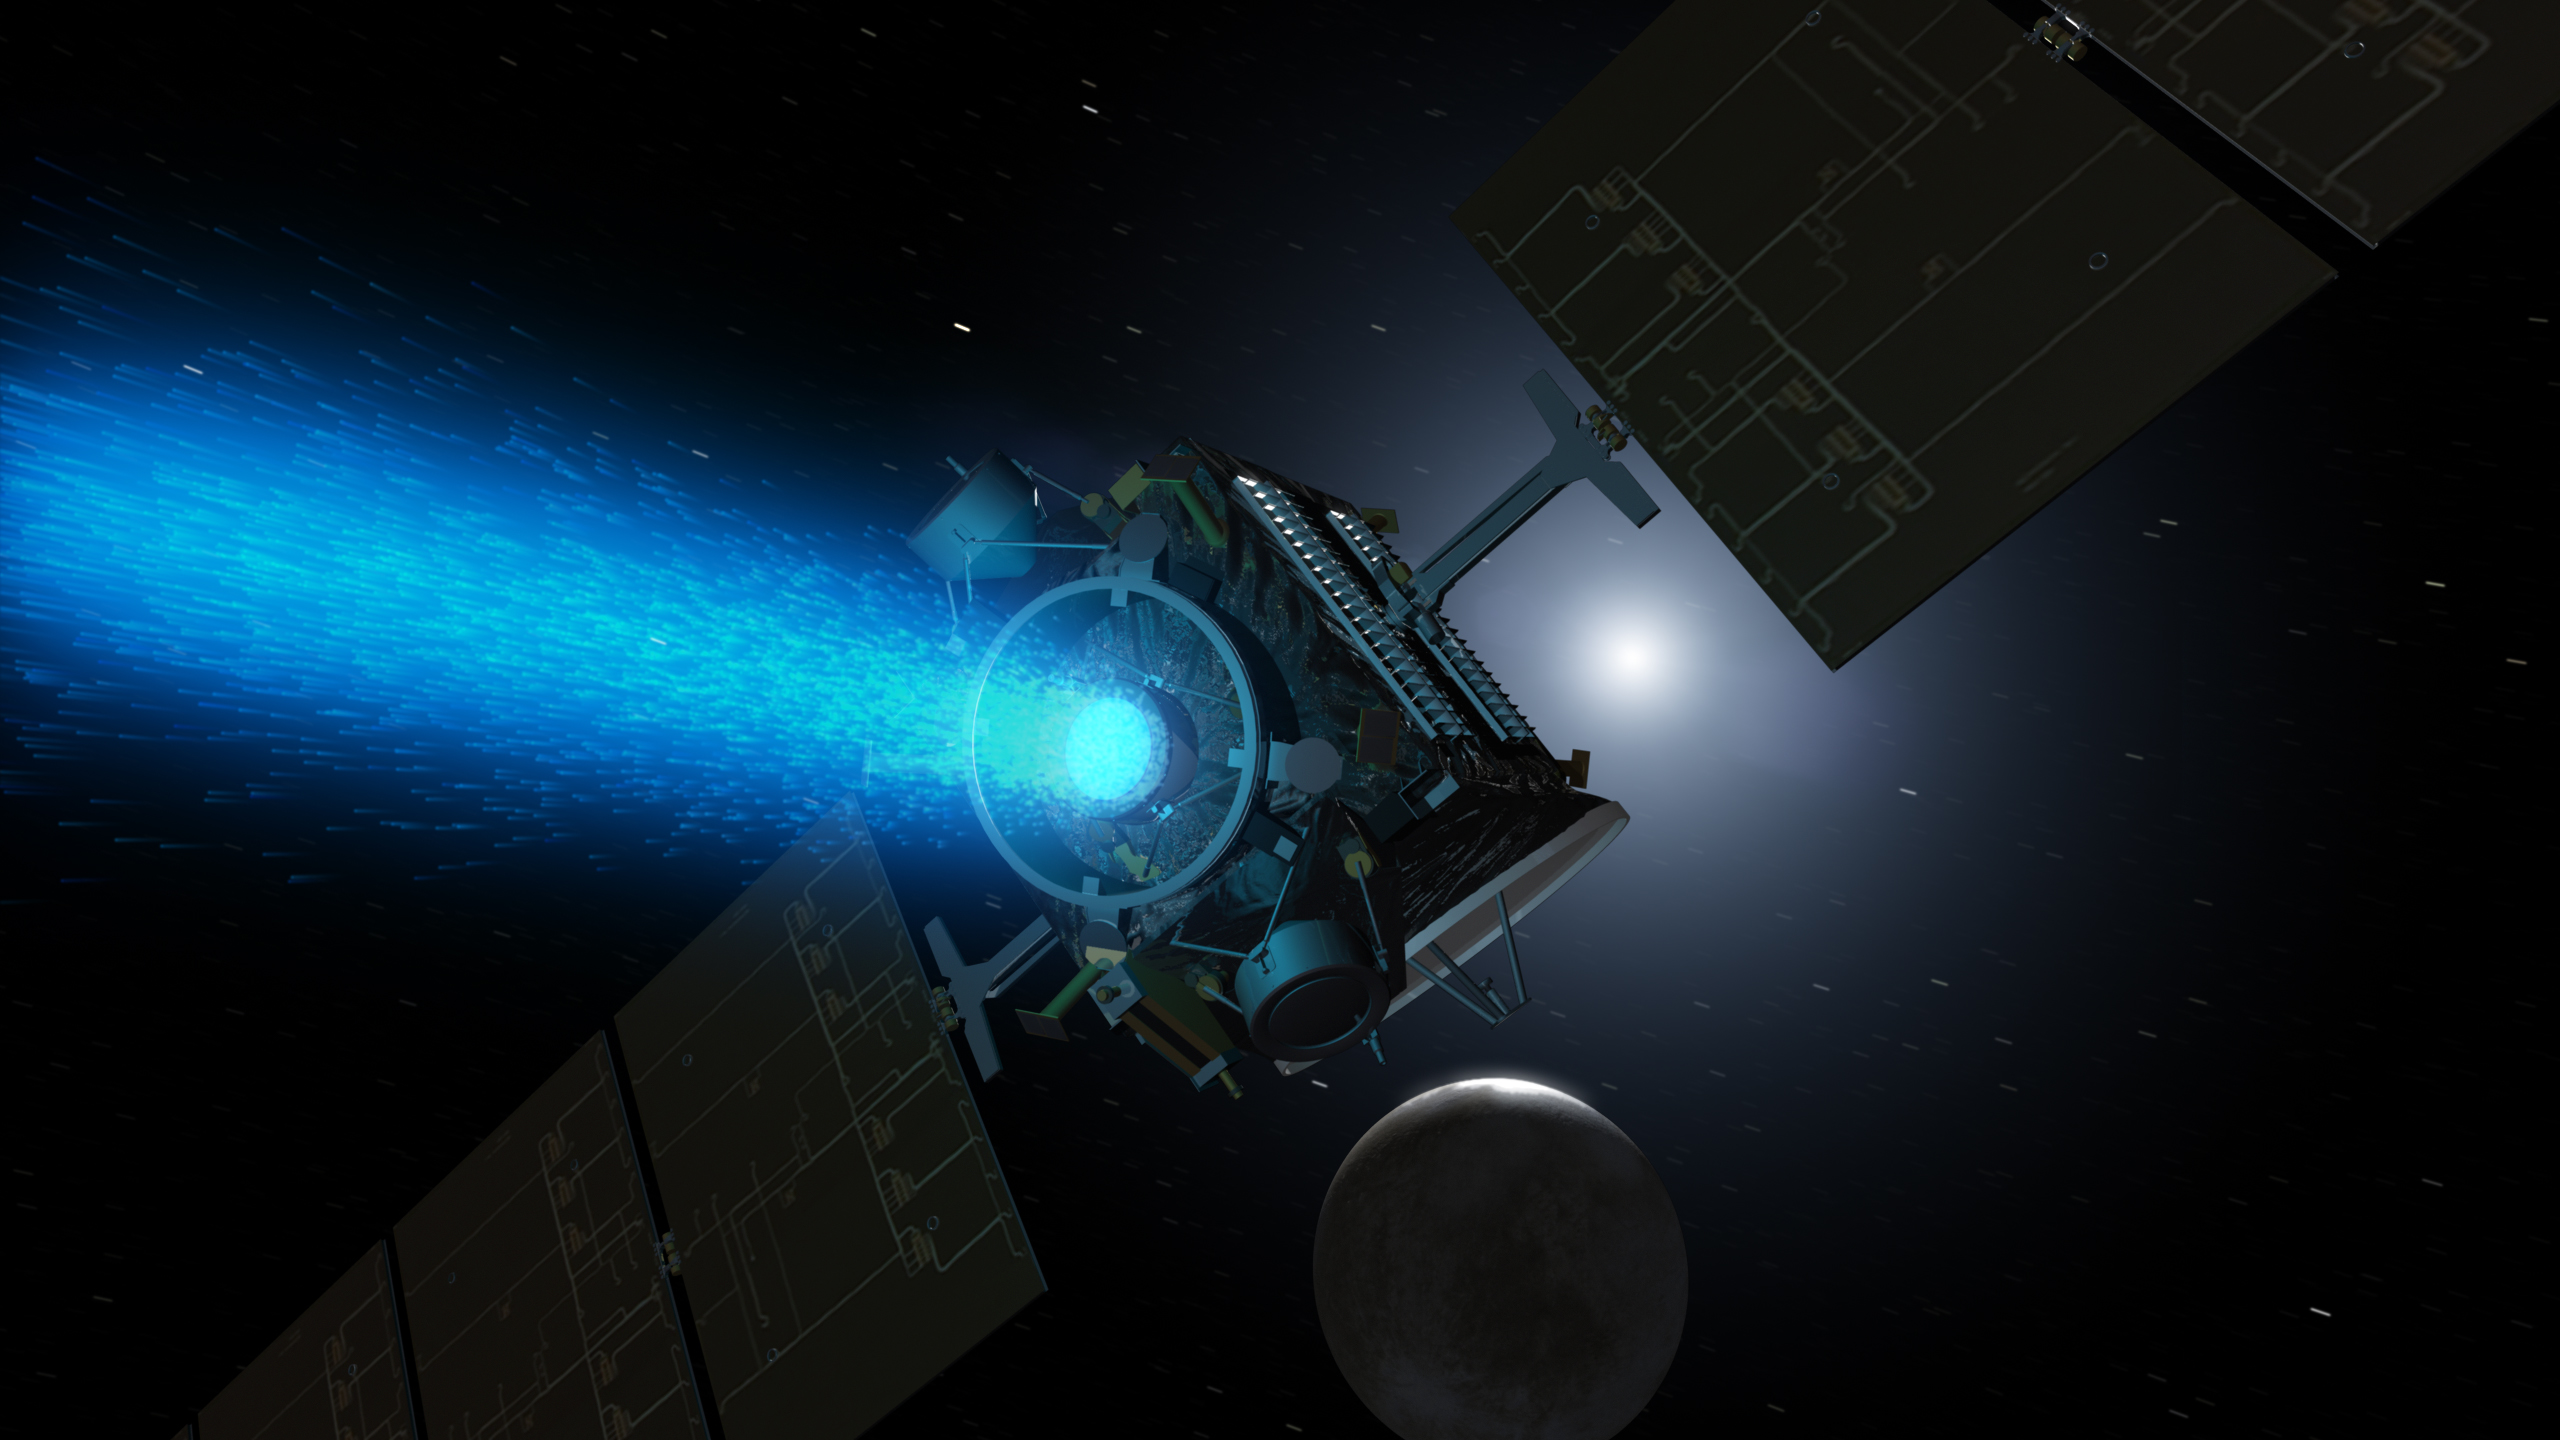

Dawn’s Blue Glow (Artist Concept)

This artist’s concept shows NASA’s Dawn spacecraft arriving at the dwarf planet Ceres (lower right). Dawn travels through space using a technology called ion propulsion, in which ions are accelerated out of an engine, giving the spacecraft thrust. The xenon ions glow with blue light.

Dawn’s mission is managed by NASA’s Jet Propulsion Laboratory, Pasadena, California, for NASA’s Science Mission Directorate in Washington. Dawn is a project of the directorate’s Discovery Program, managed by NASA’s Marshall Space Flight Center in Huntsville, Alabama. The University of California, Los Angeles, is responsible for overall Dawn mission science. Orbital ATK, Inc., in Dulles, Virginia, designed and built the spacecraft. The German Aerospace Center, the Max Planck Institute for Solar System Research, the Italian Space Agency and the Italian National Astrophysical Institute are international partners on the mission team.

Credit: NASA/JPL-Caltech